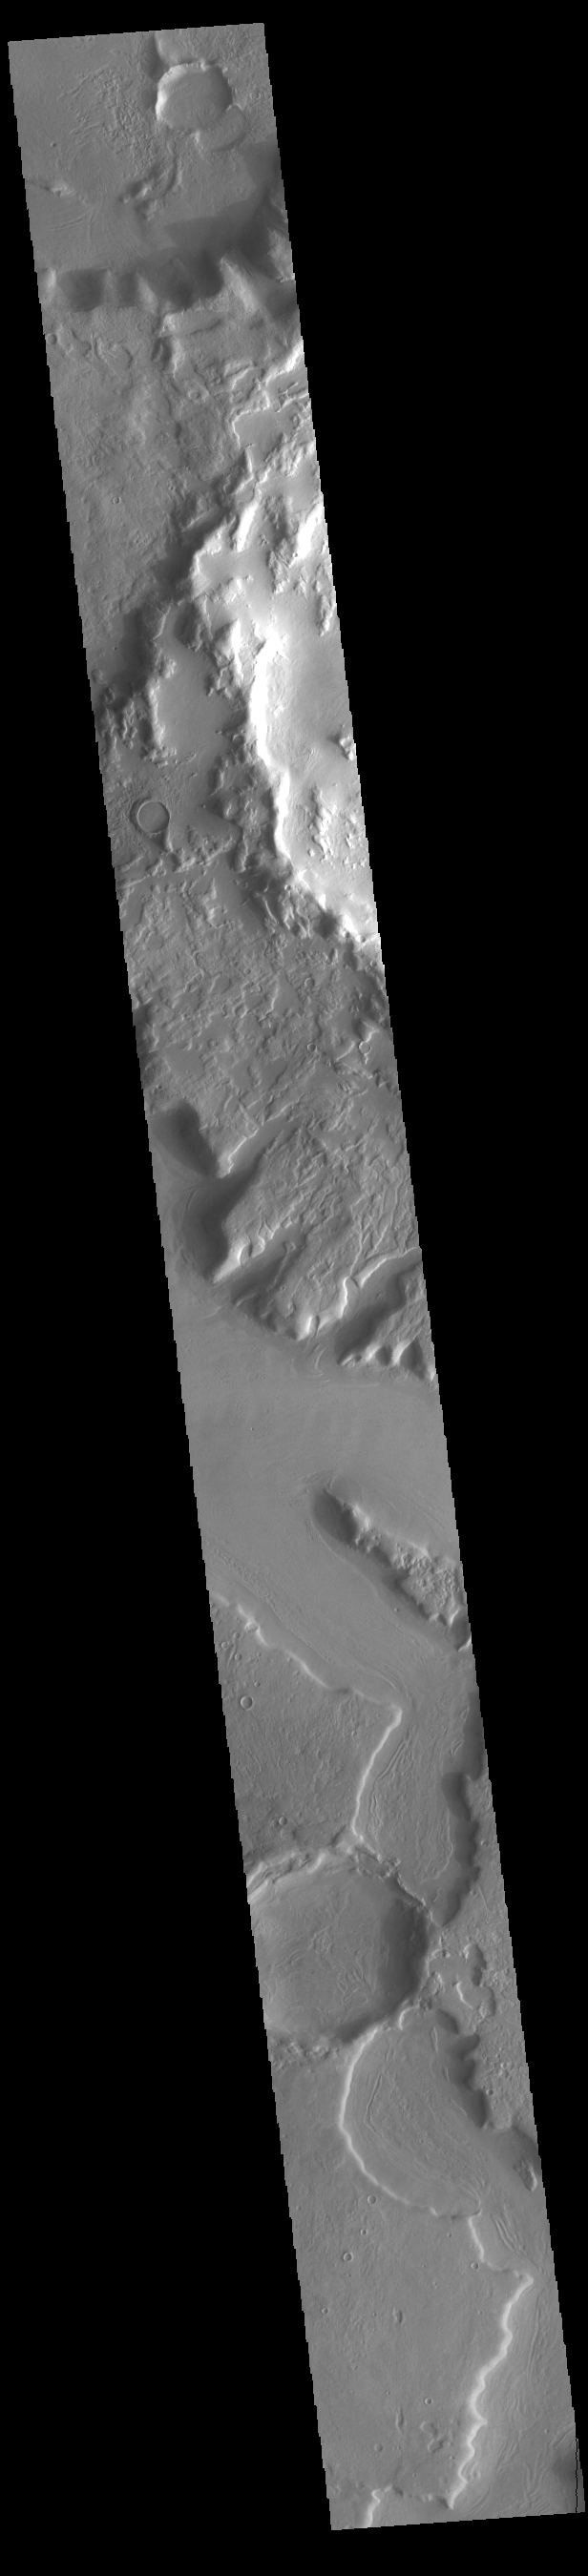

Northern Arabia Terra

Today’s VIS image shows part of northern Arabia Terra. Arabia Terra is one of the oldest surface regions on Mars and contains a large variety of surface features. The region is dissected with numerous unnamed channels of all sizes and complexities, as well as numerous pits of unknown origin. The majority of channels in this region flow north into Acidalia Planitia. The western rim of Sinton Crater is visible at the top of the image. Sinton Crater is 62km in diameter (39 miles).

Credit: NASA/JPL-Caltech/ASU